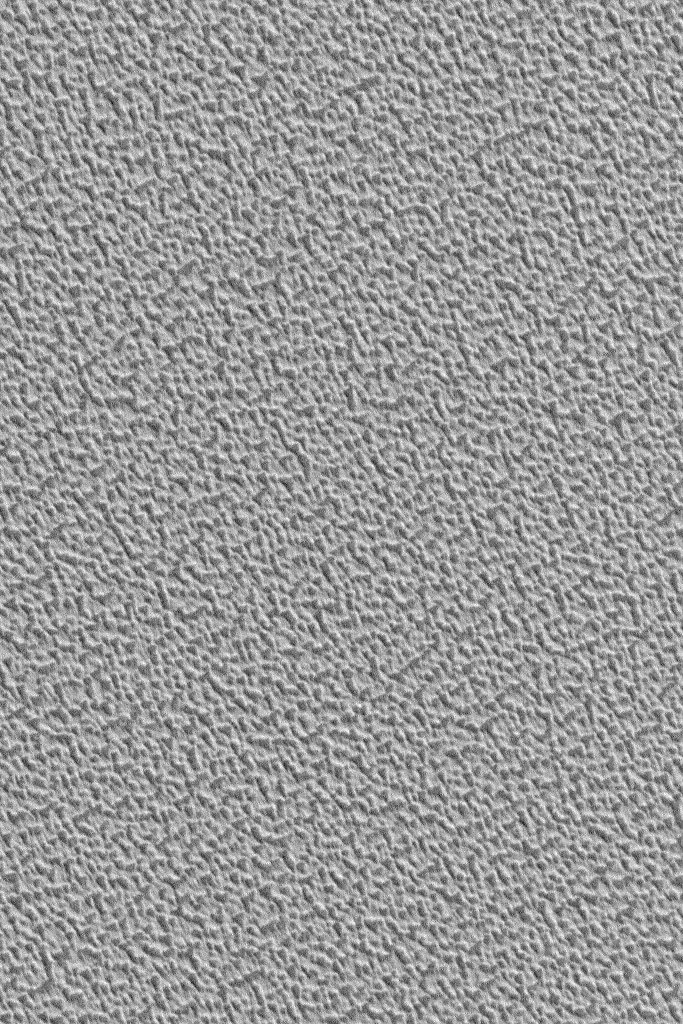

North Polar Cap

7 September 2004
This Mars Global Surveyor (MGS) Mars Orbiter Camera (MOC) image shows a 1.4 m/pixel (~5 ft/pixel) view of a typical martian north polar ice cap texture. The surface is pitted and rough at the scale of several meters. The north polar residual cap of Mars consists mainly of water ice, while the south polar residual cap is mostly carbon dioxide. This picture is located near 85.2°N, 283.2°W. The image covers an area approximately 1 km wide by 1.4 km high (0.62 by 0.87 miles). Sunlight illuminates this scene from the lower left.

Credit: NASA/JPL/Malin Space Science Systems